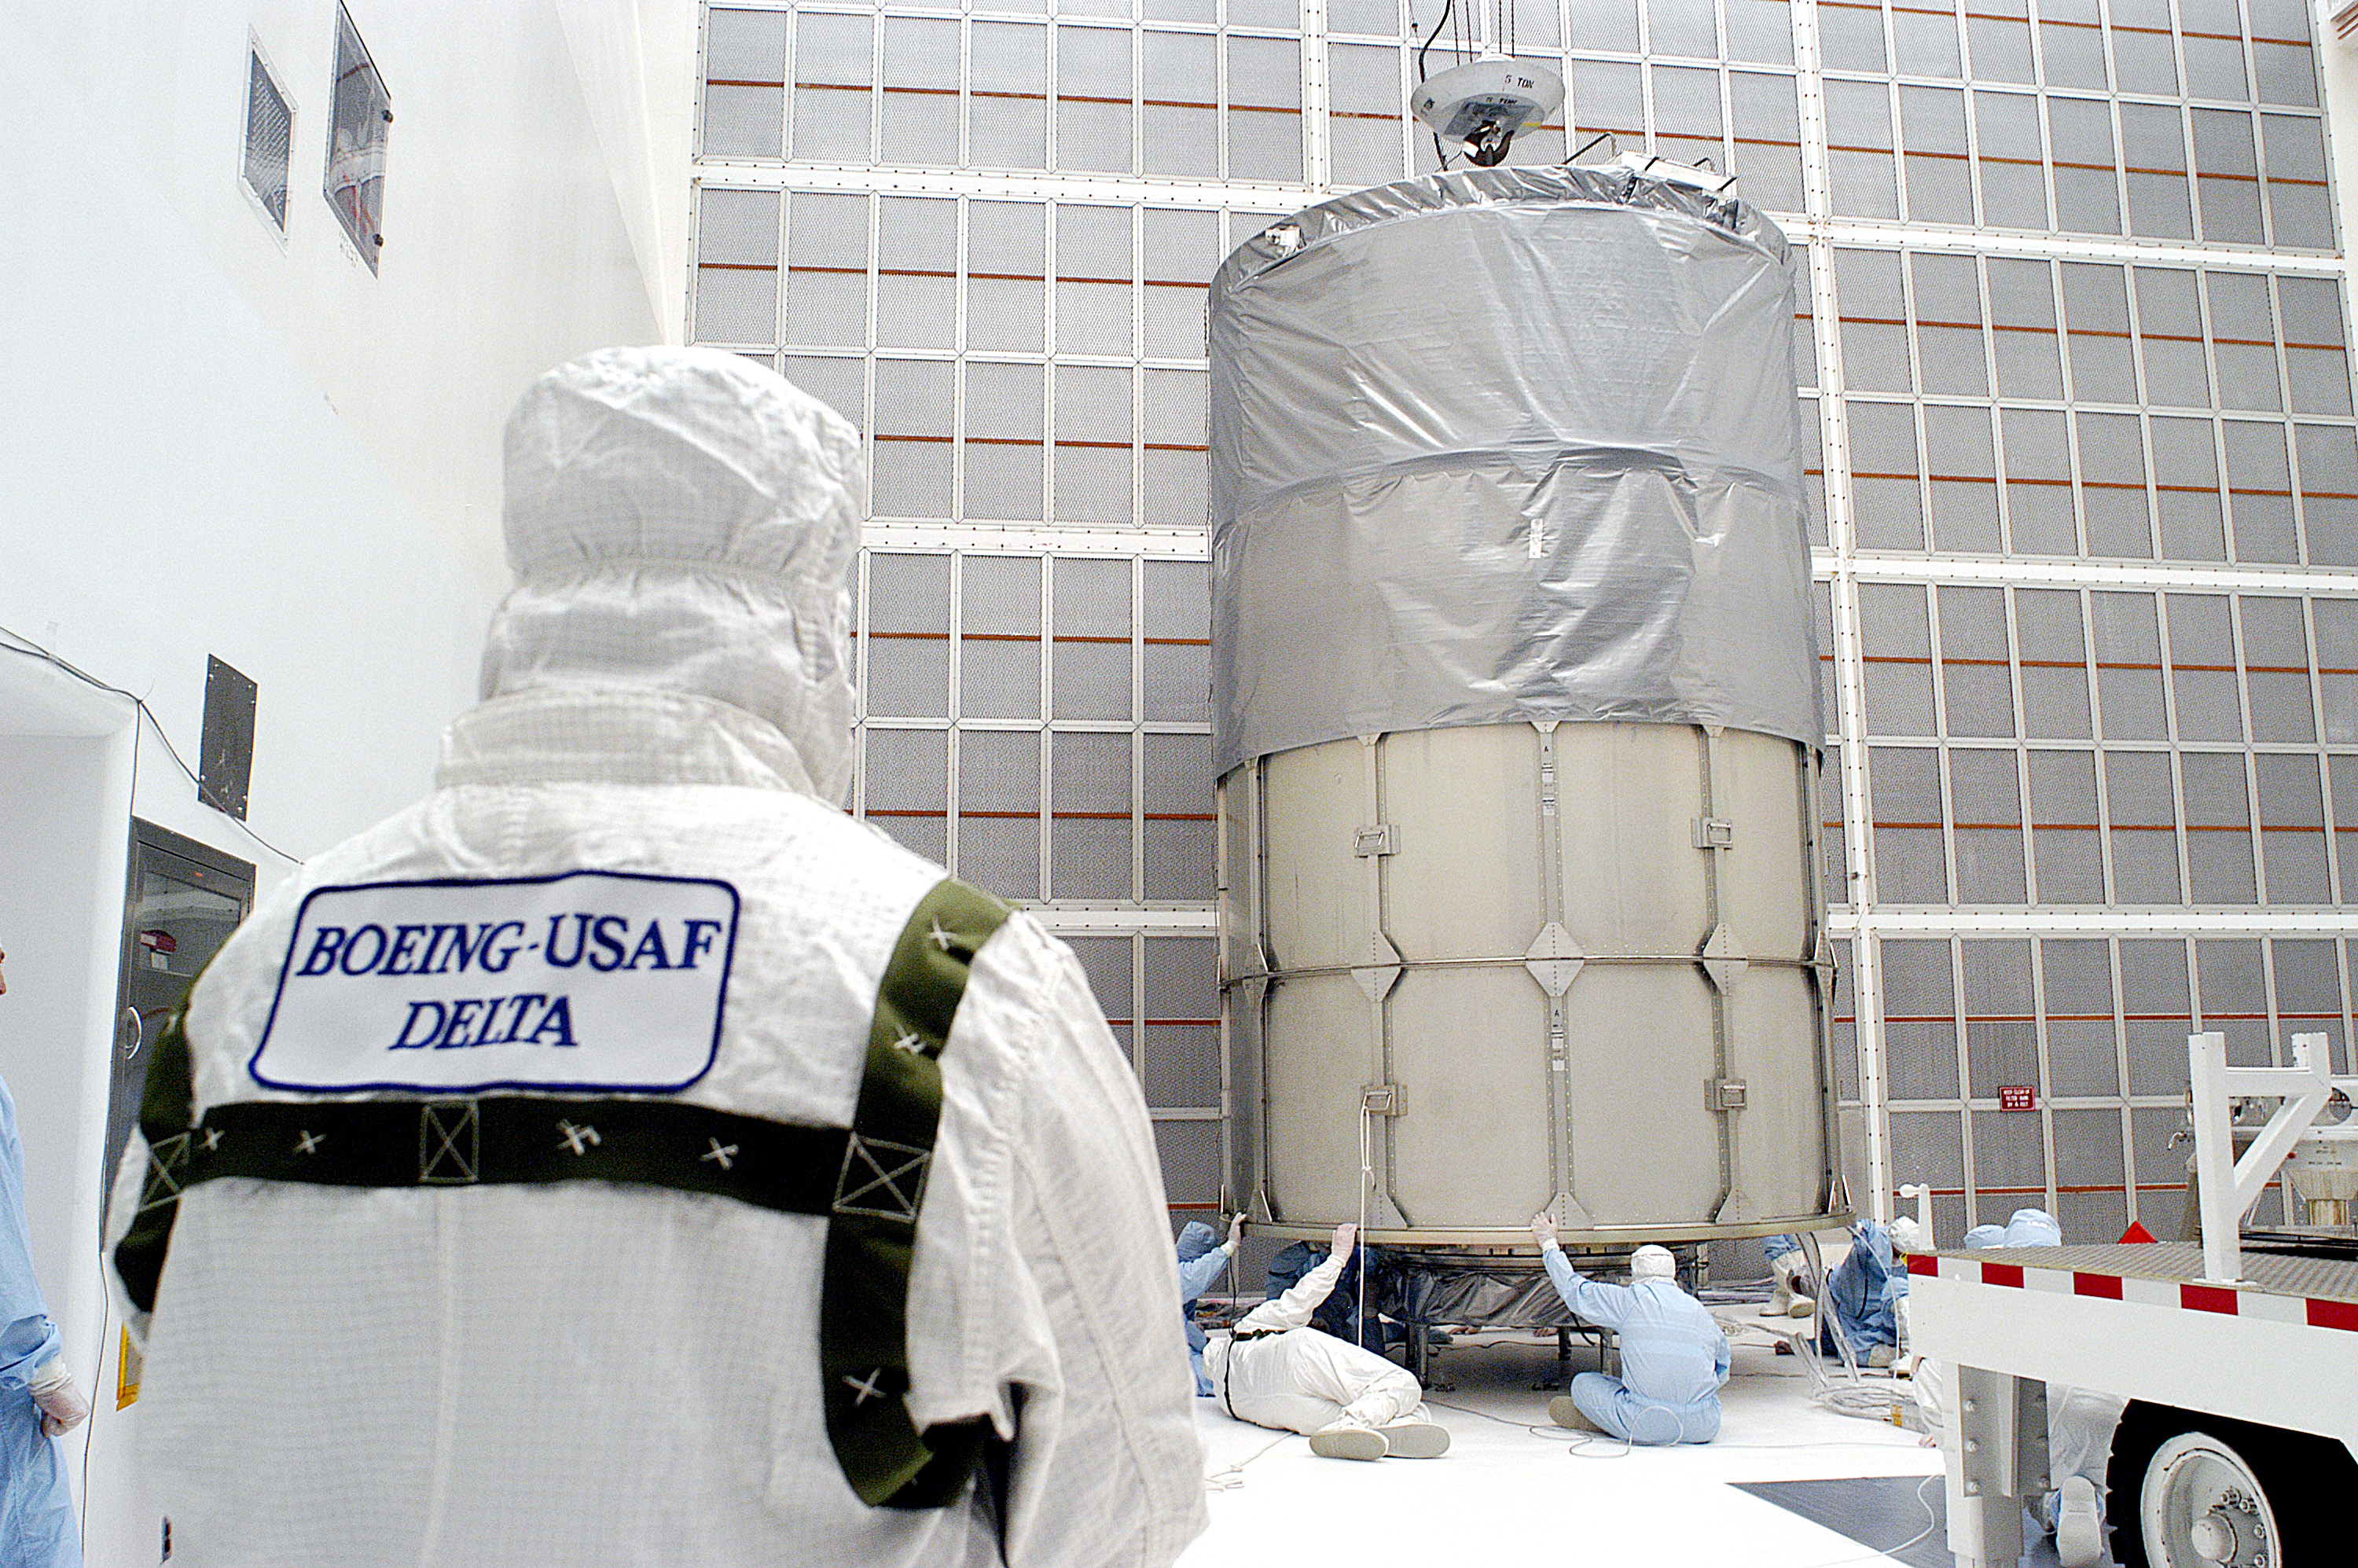

First Launch Attempt

The Spitzer Space Telescope was enclosed in a protective canister, transferred to the top of a Delta II rocket, but not launched due to engineering concerns that delayed the launch. The rocket initially meant to launch Spitzer was then used for a Mars mission, which had a more restricted launch window, and the Spitzer launch was delayed until August 25, 2003.

Credit: NASA/KSC